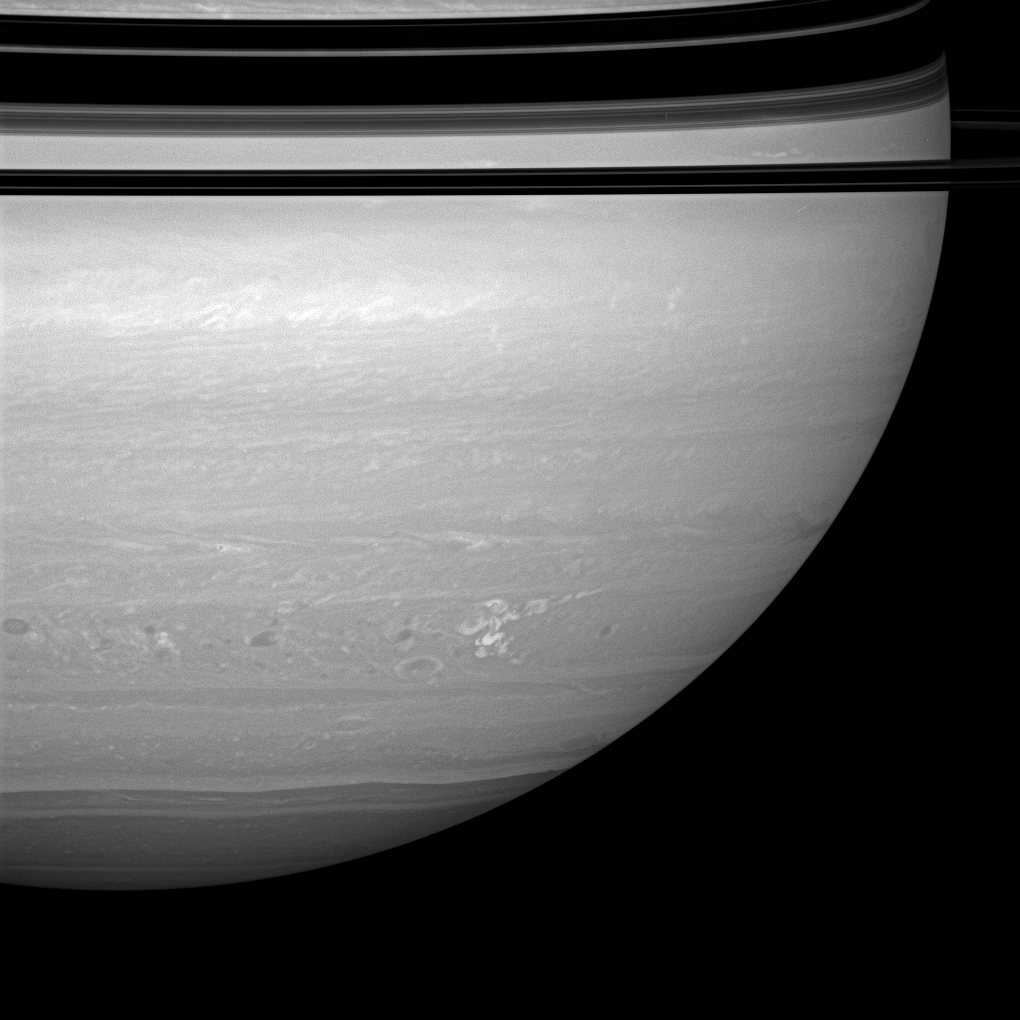

Continuing Storm

The longest-lived continuously monitored electrical storm ever observed on Saturn continues to churn through the tempest-tossed region nicknamed “Storm Alley” because of its preponderance of storm activity.

This image of the storm was taken about five months after it was first detected by Cassini’s imaging cameras and the radio and plasma wave science experiment (see PIA08410).

This view looks toward the unilluminated side of the rings from about a degree above the ringplane. The bands of the ring shadows blanket the planet at the top of the scene.

The image was taken with the Cassini spacecraft wide-angle camera on April 23, 2008 using a combination of spectral filters sensitive to wavelengths of polarized infrared light centered at 752 nanometers. The view was acquired at a distance of approximately 1.2 million kilometers (760,000 miles) from Saturn. Image scale is 70 kilometers (43 miles) per pixel.

The Cassini-Huygens mission is a cooperative project of NASA, the European Space Agency and the Italian Space Agency. The Jet Propulsion Laboratory, a division of the California Institute of Technology in Pasadena, manages the mission for NASA’s Science Mission Directorate, Washington, D.C. The Cassini orbiter and its two onboard cameras were designed, developed and assembled at JPL. The imaging operations center is based at the Space Science Institute in Boulder, Colo.

Credit: NASA/JPL/Space Science Institute